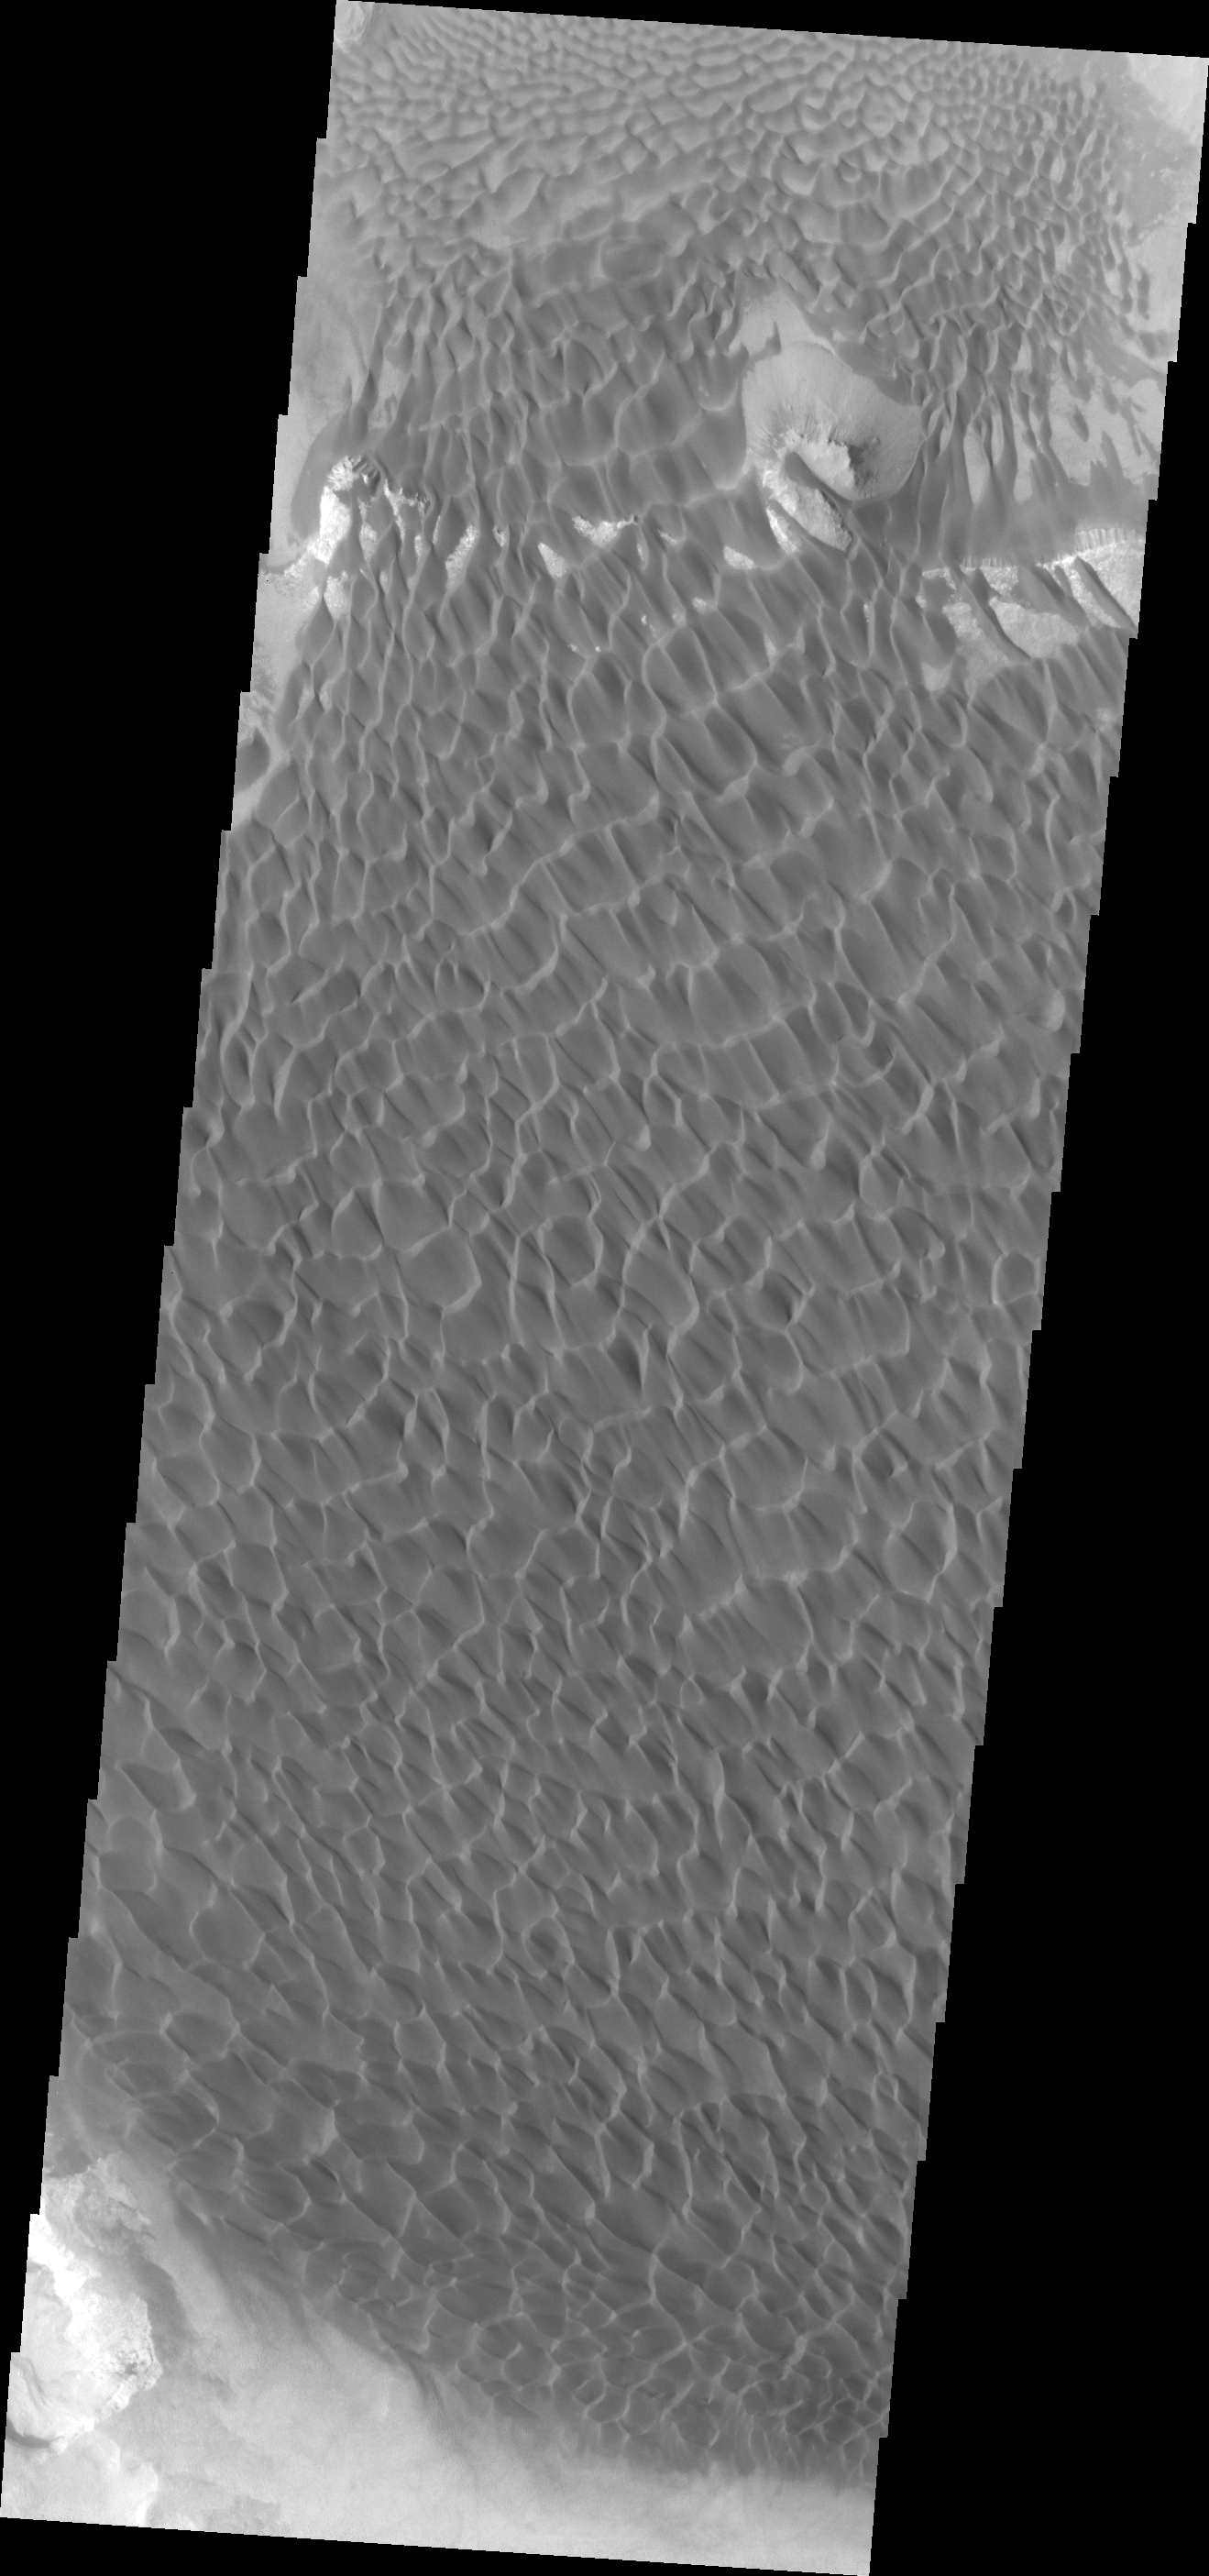

Investigating Mars: Rabe Crater

Rabe Crater is 108 km (67 miles) across. Craters of similar size often have flat floors. Rabe Crater has some areas of flat floor, but also has a large complex pit occupying a substantial part of the floor. The interior fill of the crater is thought to be layered sediments created by wind and or water action. The pit is eroded into this material. The eroded materials appear to have stayed within the crater forming a large sand sheet with surface dune forms as well as individual dunes where the crater floor is visible. The dunes also appear to be moving from the upper floor level into the pit. In this VIS image the rim of the pit is visible near the top of the image.

The Odyssey spacecraft has spent over 15 years in orbit around Mars, circling the planet more than 69000 times. It holds the record for longest working spacecraft at Mars. THEMIS, the IR/VIS camera system, has collected data for the entire mission and provides images covering all seasons and lighting conditions. Over the years many features of interest have received repeated imaging, building up a suite of images covering the entire feature. From the deepest chasma to the tallest volcano, individual dunes inside craters and dune fields that encircle the north pole, channels carved by water and lava, and a variety of other feature, THEMIS has imaged them all. For the next several months the image of the day will focus on the Tharsis volcanoes, the various chasmata of Valles Marineris, and the major dunes fields. We hope you enjoy these images!

Credit: NASA/JPL-Caltech/ASU